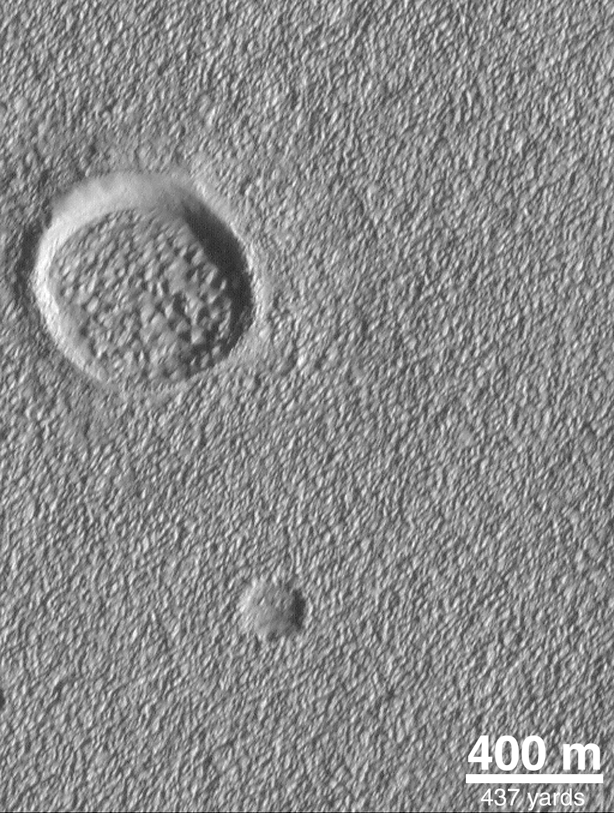

Alba Patera Surface

The lava flows and channels on the flanks of the Alba Patera volcano are mostly obscured by a covering of eroded, lumpy-textured material of unknown origin. This picture was taken in July 1998.

Credit: NASA/JPL/MSSS